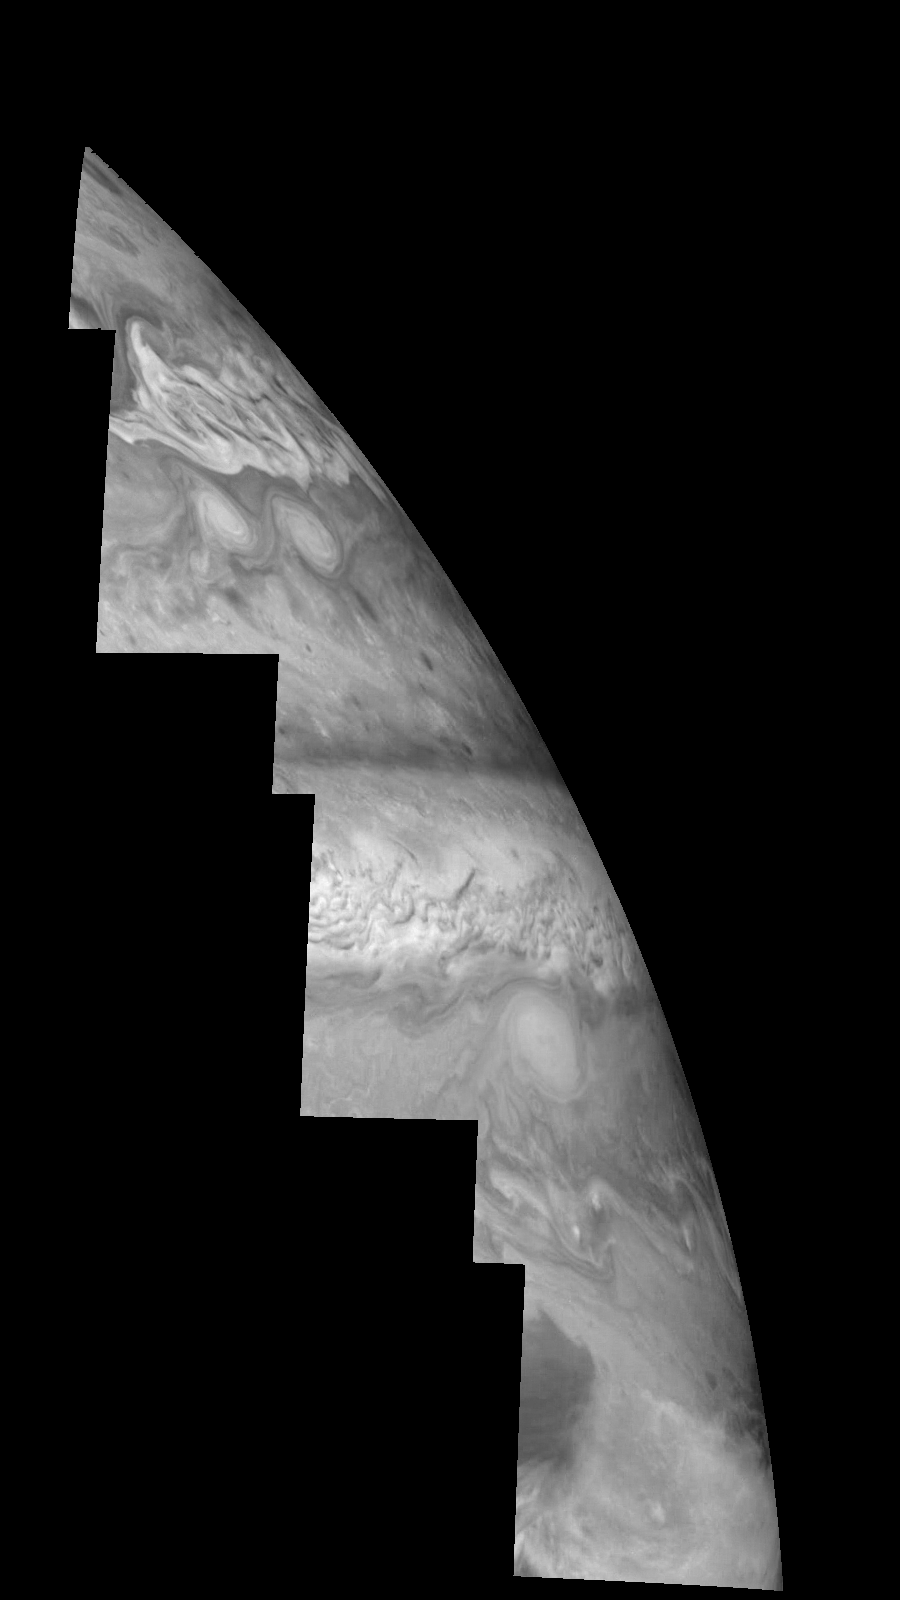

Jupiter’s Northern Hemisphere in the Near-Infrared (Time Set 3)

Mosaic of Jupiter’s northern hemisphere between 10 and 50 degrees latitude. Jupiter’s atmospheric circulation is dominated by alternating eastward and westward jets from equatorial to polar latitudes. The direction and speed of these jets in part determine the color and texture of the clouds seen in this mosaic. Also visible are several other common Jovian cloud features, including large white ovals, bright spots, dark spots, interacting vortices, and turbulent chaotic systems. The north-south dimension of each of the two interacting vortices in the upper half of the mosaic is about 3500 kilometers. The near-infrared continuum filter (756 nanometers) shows the features of Jupiter’s main visible cloud deck.

North is at the top. The images are projected on a sphere, with features being foreshortened towards the north. The planetary limb runs along the right edge of the mosaic. Cloud patterns appear foreshortened as they approach the limb. The smallest resolved features are tens of kilometers in size. These images were taken on April 3, 1997, at a range of 1.4 million kilometers by the Solid State Imaging system (CCD) on NASA’s Galileo spacecraft.

The Jet Propulsion Laboratory, Pasadena, CA manages the mission for NASA’s Office of Space Science, Washington, DC.

Credit: NASA/JPL-Caltech